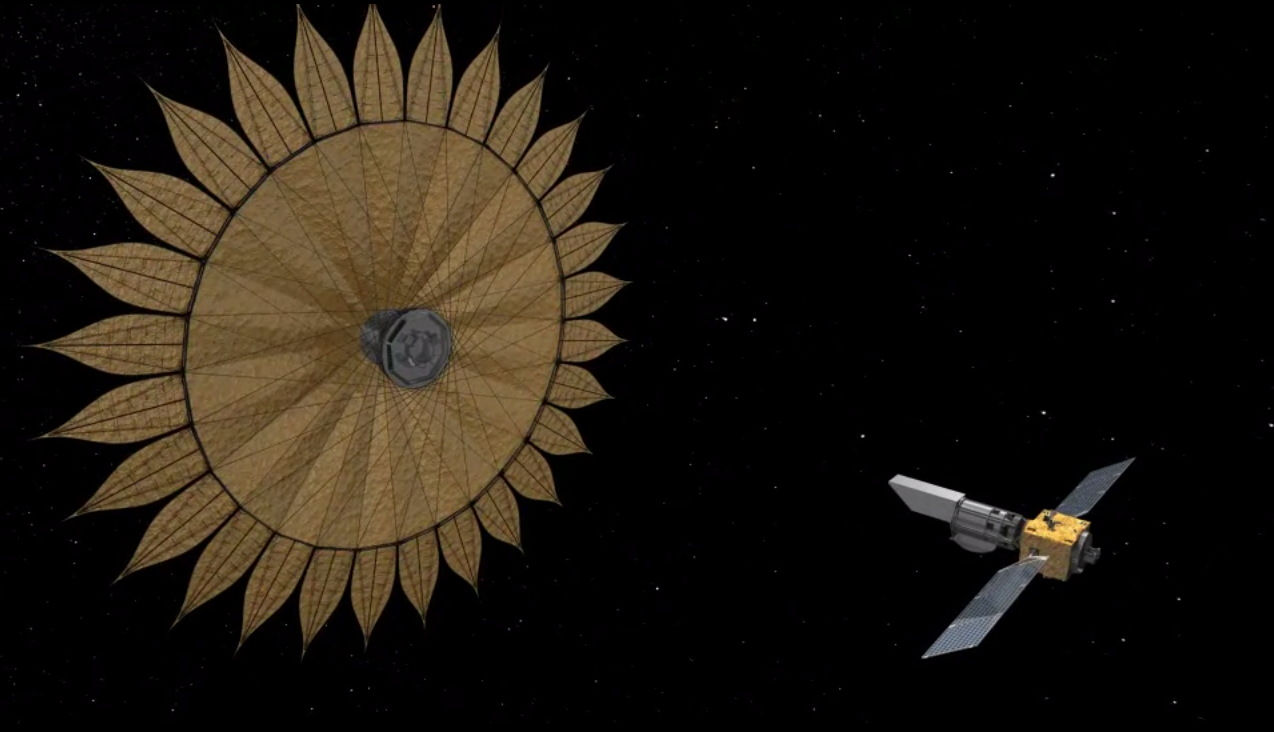

Starshade Artist’s Concept 1

This artist’s rendering shows the proposed starshade flying in sync with a space telescope. The giant sunflower-like structure would be used to acquire images of Earth-like rocky planets around nearby stars.

The proposed starshade could launch together with a telescope. Once in space, it would separate from the rocket and telescope, unfurl its petals, then move into position to block the light of stars.

Credit: NASA/JPL-Caltech